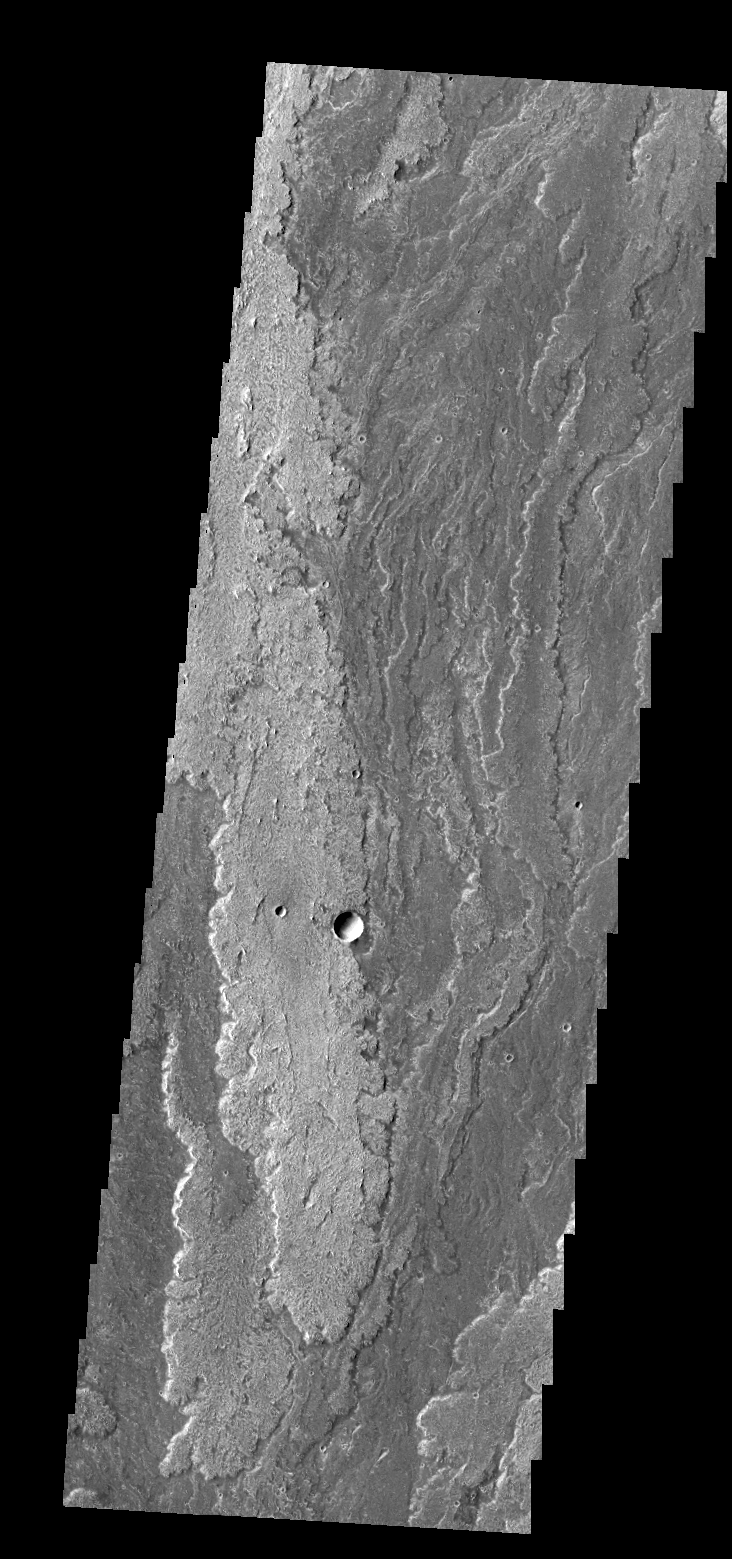

Daedalia Planum

Extensive lava flows originating from Arsia Mons created Daedalia Planum.

Credit: NASA/JPL/ASU